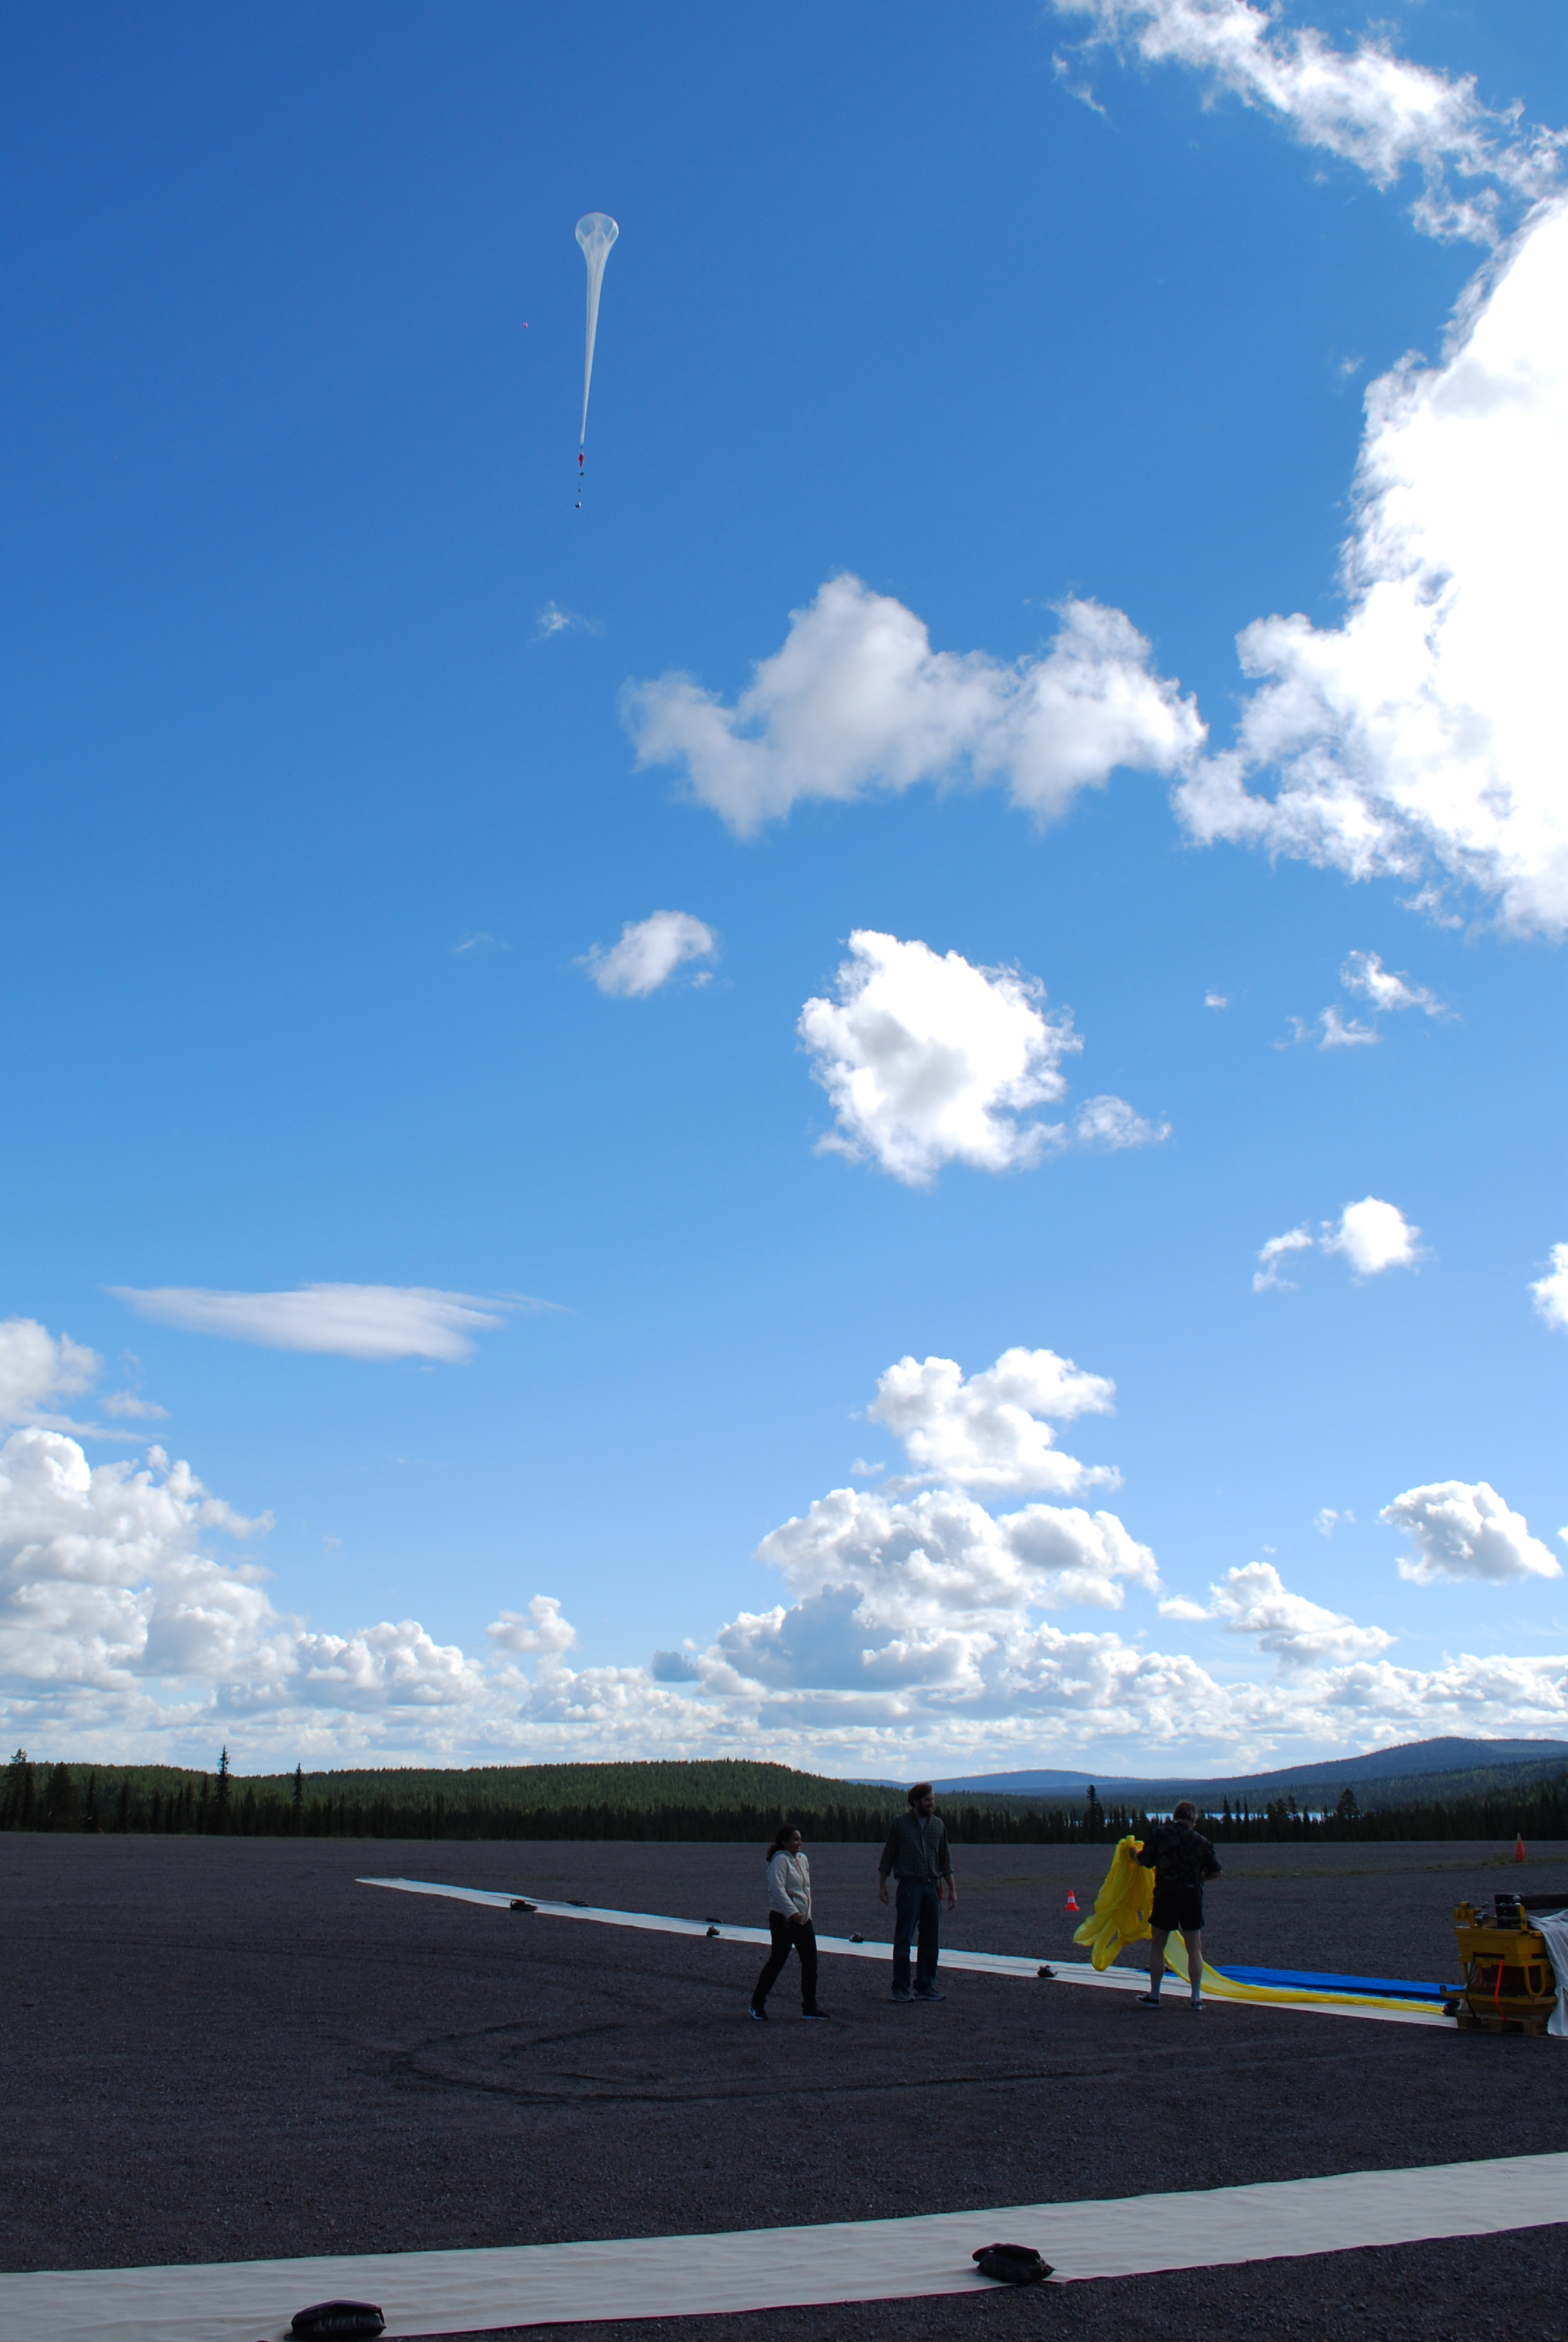

NASA's BARREL Mission in Sweden

The third BARREL balloon floats towards the stratosphere on Aug. 21, 2016. This payload flew for nearly 30 hours, measuring X-rays in Earth’s atmosphere. The BARREL team is at Esrange Space Center near Kiruna, Sweden, launching a series of six scientific payloads on miniature scientific balloons. The NASA-funded BARREL – which stands for Balloon Array for Radiation-belt Relativistic Electron Losses – primarily measures X-rays in Earth’s atmosphere near the North and South Poles. These X-rays are produced by electrons raining down into the atmosphere from two giant swaths of radiation that surround Earth, called the Van Allen belts. Learning about the radiation near Earth helps us to better protect our satellites. Several of the BARREL balloons also carry instruments built by undergraduate students to measure the total electron content of Earth’s ionosphere, as well as the low-frequency electromagnetic waves that help to scatter electrons into Earth’s atmosphere. Though about 90 feet in diameter, the BARREL balloons are much smaller than standard football stadium-sized scientific balloons. This is the fourth campaign for the BARREL mission. BARREL is led by Dartmouth College in Hanover, New Hampshire. The undergraduate student instrument team is led by the University of Houston and funded by the Undergraduate Student Instrument Project out of NASA’s Wallops Flight Facility.

Credit: NASA/University of Houston/Michael Greer